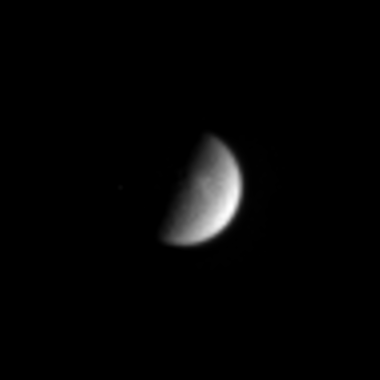

Far Out Rhea

Cassini caught this glimpse of Saturn’s second largest moon, 1,528 kilometer (949 mile) wide Rhea on Aug. 16, 2004. Notable in the image is a brightening near the terminator.

The image was taken in visible light with the Cassini spacecraft narrow angle camera at a distance of 8.5 million kilometers (5.3 million miles) from Rhea and at a Sun-Rhea-spacecraft, or phase, angle of 86 degrees. The image scale is 51 kilometers (32 miles) per pixel. The image has been enhanced and magnified by a factor of four to aid visibility.

The Cassini-Huygens mission is a cooperative project of NASA, the European Space Agency and the Italian Space Agency. The Jet Propulsion Laboratory, a division of the California Institute of Technology in Pasadena, manages the Cassini-Huygens mission for NASA’s Office of Space Science, Washington, D.C. The Cassini orbiter and its two onboard cameras, were designed, developed and assembled at JPL. The imaging team is based at the Space Science Institute, Boulder, Colo.

Credit: NASA/JPL/Space Science Institute